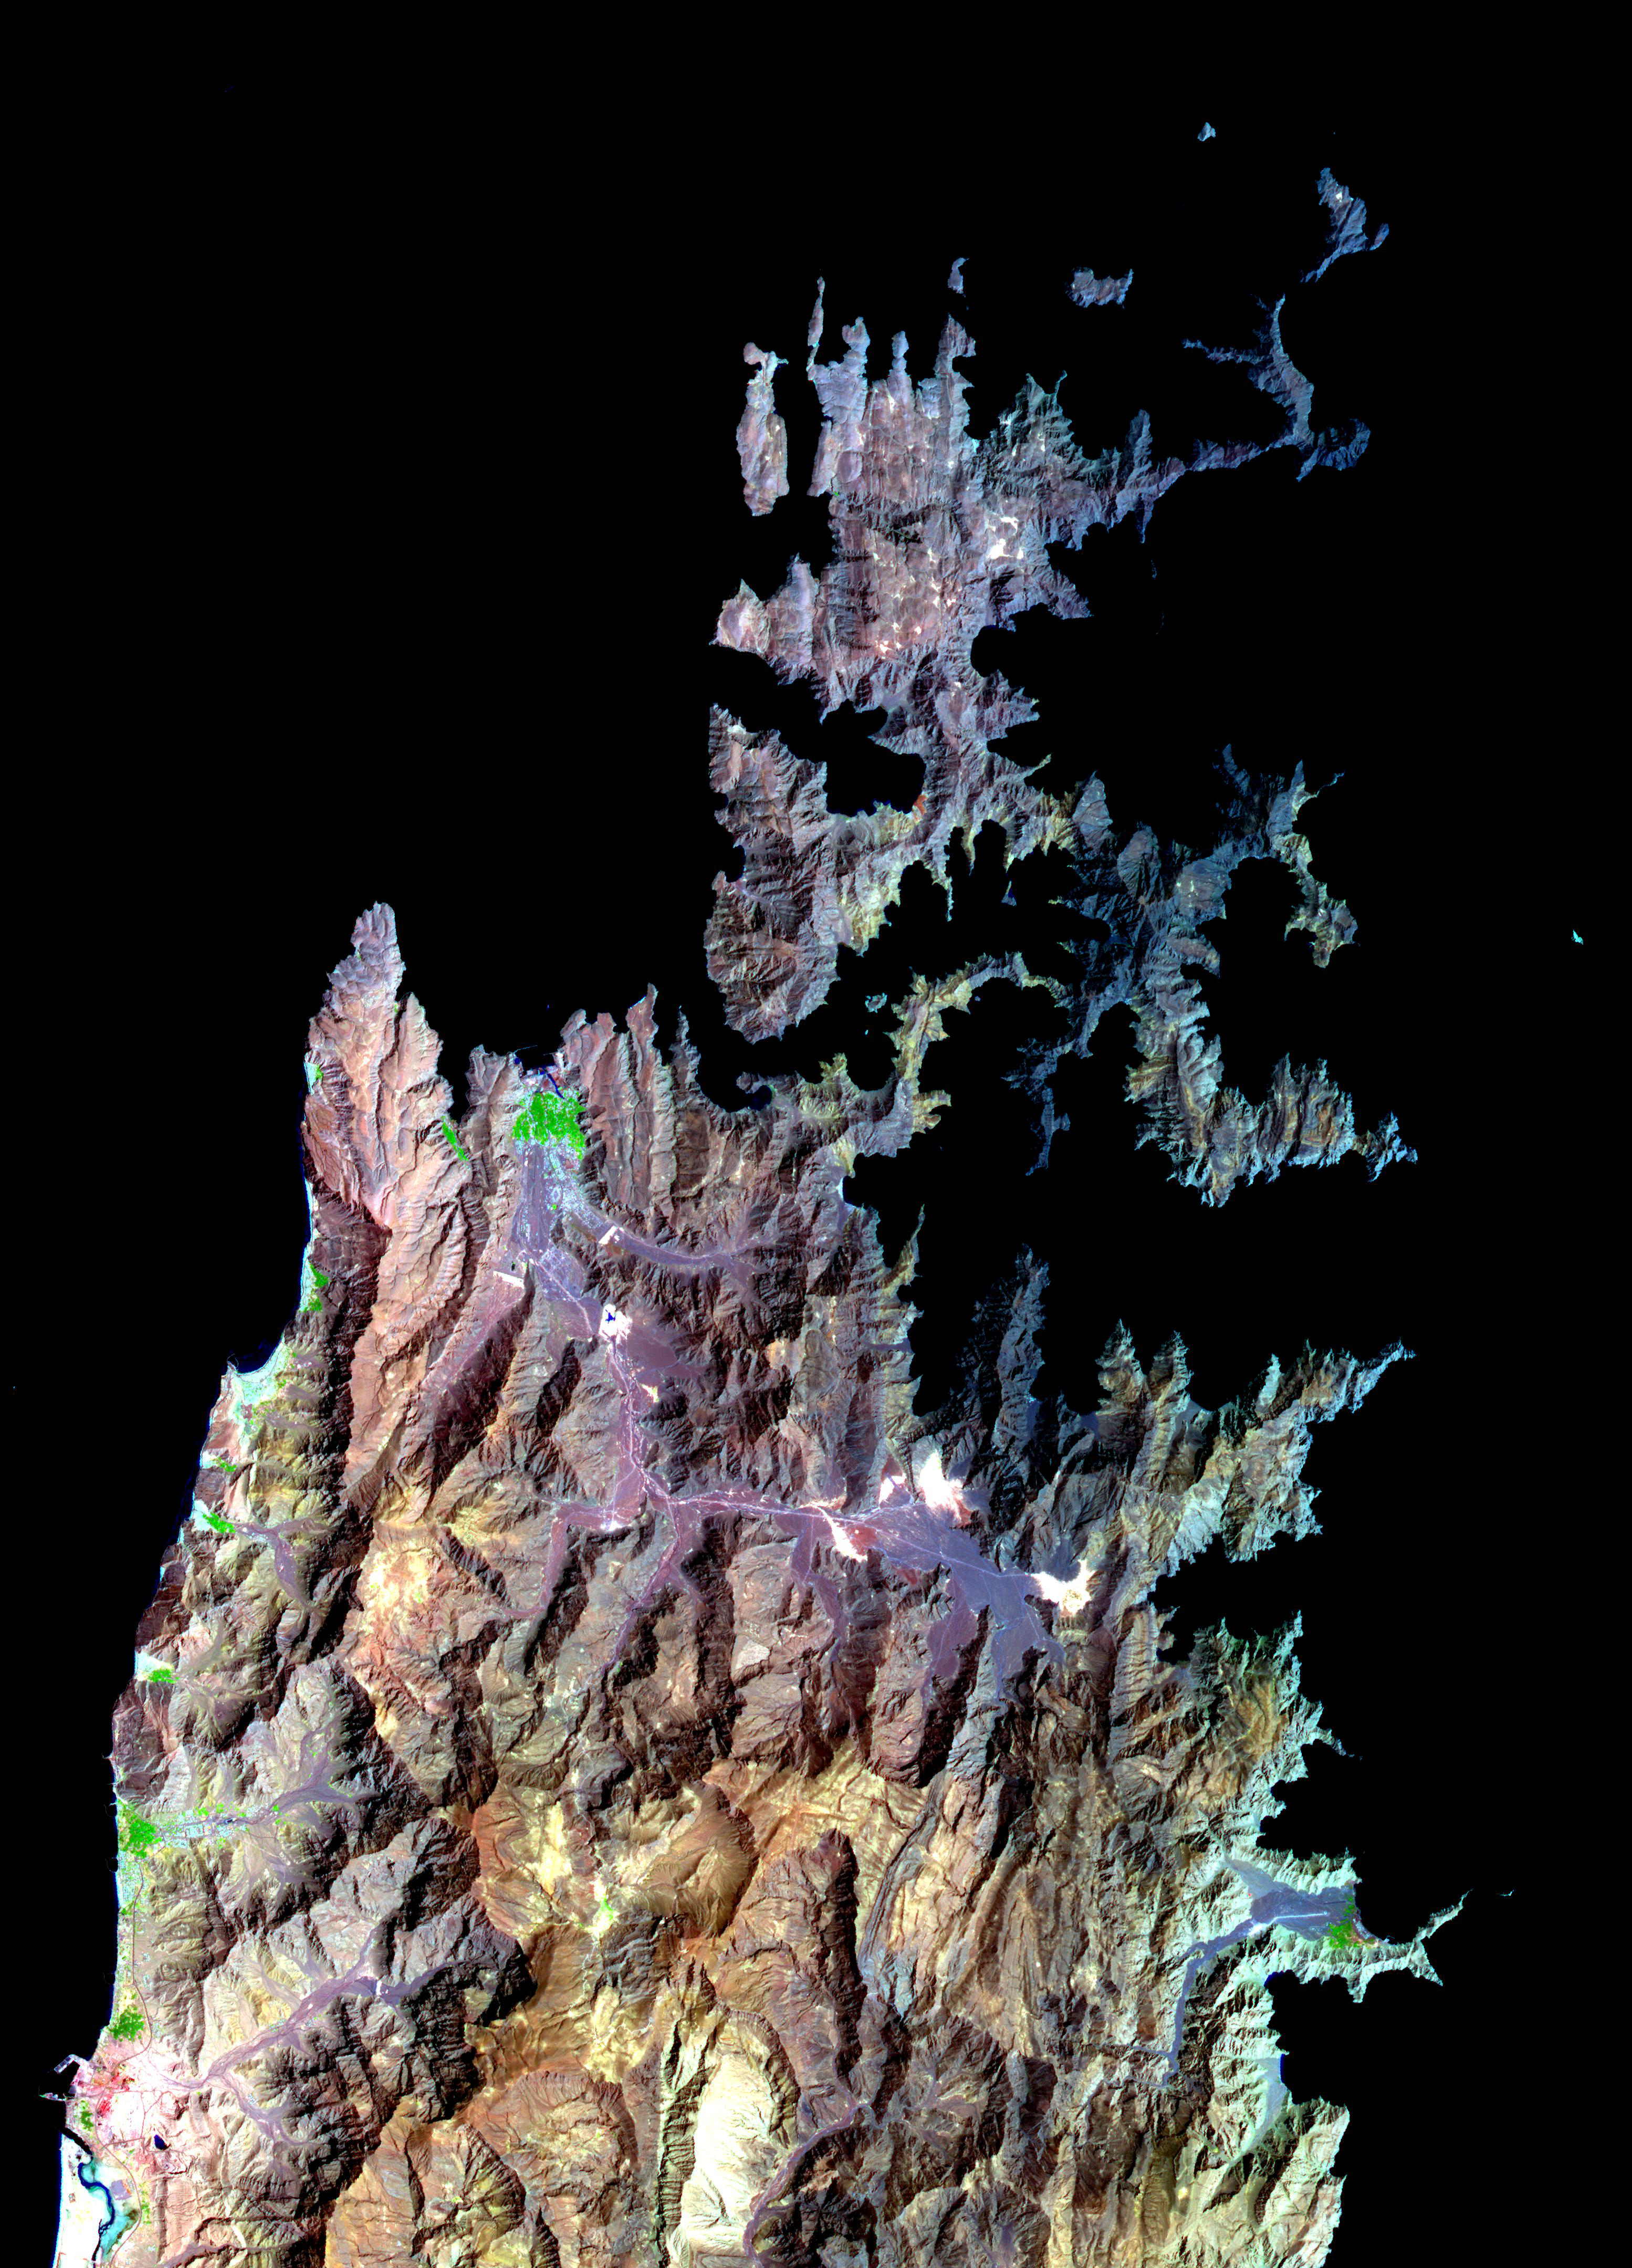

Musandam Peninsula, Oman

The Musandam Peninsula is part of Oman, separated from the rest of the country by the United Arab Emirates. It forms the southern part of the Strait of Hormuz, with the Persian Gulf to the west, and the Gulf of Oman to the east. The capital city Khasab has 18,000 inhabitants. Fishing is the peninsula’s main industry, and transportation is mostly by sea. The peninsula’s distinctive fjord-like physiography is due to submergence of the land from the tectonic collision between the Arabian Plate and the Eurasian Plate.

The image covers an area of 46.6 x 64.8 km, was acquired on March 27, 2004, and is located near 26.2 degrees north latitude, 56.4 degrees east longitude.

With its 14 spectral bands from the visible to the thermal infrared wavelength region and its high spatial resolution of 15 to 90 meters (about 50 to 300 feet), ASTER images Earth to map and monitor the changing surface of our planet.

ASTER is one of five Earth-observing instruments launched December 18, 1999, on NASA’s Terra satellite. The instrument was built by Japan’s Ministry of Economy, Trade and Industry. A joint U.S./Japan science team is responsible for validation and calibration of the instrument and the data products.

The broad spectral coverage and high spectral resolution of ASTER provides scientists in numerous disciplines with critical information for surface mapping and monitoring of dynamic conditions and temporal change. Example applications are: monitoring glacial advances and retreats; monitoring potentially active volcanoes; identifying crop stress; determining cloud morphology and physical properties; wetlands evaluation; thermal pollution monitoring; coral reef degradation; surface temperature mapping of soils and geology; and measuring surface heat balance.

The U.S. science team is located at NASA’s Jet Propulsion Laboratory, Pasadena, Calif. The Terra mission is part of NASA’s Science Mission Directorate.

Credit: NASA/GSFC/METI/ERSDAC/JAROS, and U.S./Japan ASTER Science Team